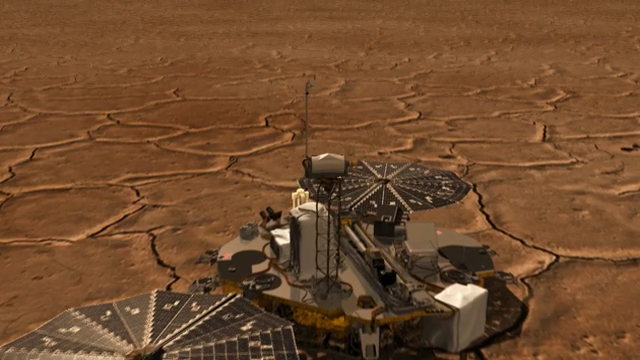

Phoenix Telltale Movement

This is an animation of a camera pushing through NASA’s Phoenix Mars Lander’s Stereo Surface Imager (SSI). At the conclusion of the animation is a set of SSI images of the telltale taken on the first, second, and third days of the mission, or sols 1, 2, and 3 (May 26, 27, and 28, 2008). The last set of images were taken one minute apart and shows the telltale moving in the wind.

The Phoenix Mission is led by the University of Arizona, Tucson, on behalf of NASA. Project management of the mission is by NASA’s Jet Propulsion Laboratory, Pasadena, Calif. Spacecraft development is by Lockheed Martin Space Systems, Denver.

Photojournal Note: As planned, the Phoenix lander, which landed May 25, 2008 23:53 UTC, ended communications in November 2008, about six months after landing, when its solar panels ceased operating in the dark Martian winter.

Credit: NASA/JPL-Caltech/University of Arizona/Aarhus University/Niels Bohr Institute/Texas A&M University/SSV